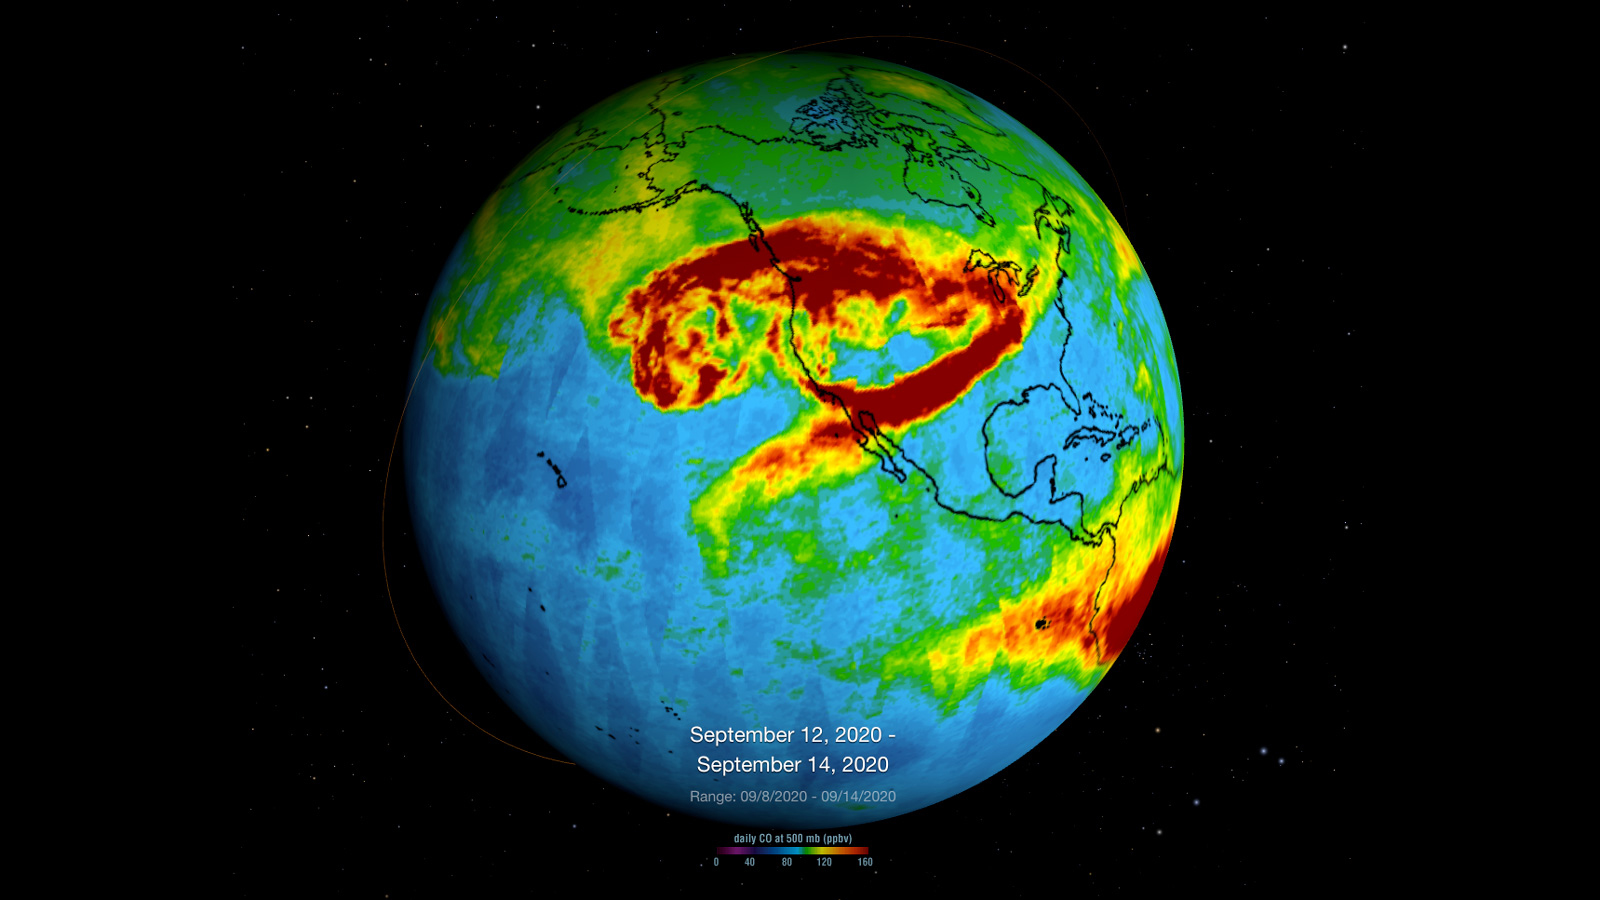

NASA’s AIRS Instrument Monitors Carbon Monoxide From California Wildfires

NASA’s Atmospheric Infrared Sounder (AIRS), which is aboard the Aqua satellite, captured carbon monoxide plumes coming from California wildfires last week. There were 28 major wildfires burning across the state as of Sept. 14. This includes the August Complex Fire, which started on Aug. 17 and has since burned over 471,000 acres, making it the largest fire on record in California.

The animation shows three-day averages of carbon monoxide concentrations around 3 miles (5 kilometers) up in the atmosphere between Sept. 6 and 14. The red and orange areas indicate regions with extremely high carbon monoxide concentrations of greater than 350 parts per billion by volume (ppbv). The more normal, background concentrations of carbon monoxide show up as yellow and green, with amounts between 30 and 50 ppbv.

A pollutant that can travel large distances, carbon monoxide can persist in the atmosphere for about a month. At the high altitude mapped in these images, the gas has little effect on the air we breathe; however, strong winds can carry it downward to where it can significantly impact air quality. Carbon monoxide plays a role in both air pollution and climate change.

The intense heat from the wildfires lofted the carbon monoxide high into the atmosphere, enabling detection by the AIRS instrument. The jet stream then blew the carbon monoxide plume eastward across the U.S. and over the Atlantic Ocean.

AIRS, in conjunction with the Advanced Microwave Sounding Unit (AMSU), senses emitted infrared and microwave radiation from Earth to provide a three-dimensional look at Earth’s weather and climate. Working in tandem, the two instruments make simultaneous observations down to Earth’s surface. With more than 2,000 channels sensing different regions of the atmosphere, the system creates a global, three-dimensional map of atmospheric temperature and humidity, cloud amounts and heights, greenhouse gas concentrations and many other atmospheric phenomena. Launched into Earth orbit in 2002, the AIRS and AMSU instruments fly onboard NASA’s Aqua spacecraft and are managed by NASA’s Jet Propulsion Laboratory in Pasadena, California, under contract to NASA. JPL is a division of Caltech.

Credit: NASA/JPL-Caltech